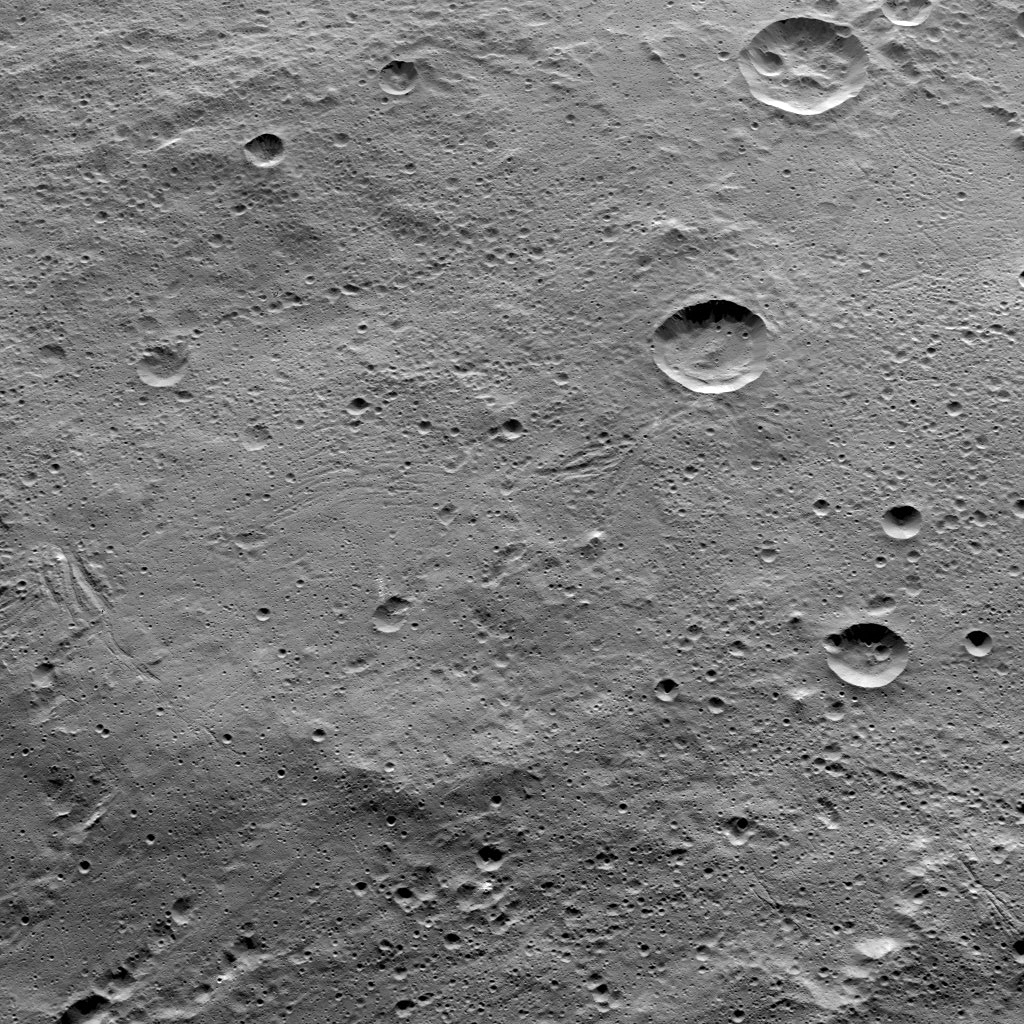

Dawn HAMO Image 87

This image of Ceres, taken by NASA’s Dawn spacecraft, shows terrain in the southern hemisphere within the large crater called Yalode (160 miles, or 260 kilometers across). Many small-scale, linear troughs, in a variety of orientations, are apparent across this landscape.

The prominent crater at top-right is called Lono (12 miles, 20 kilometers wide). The crater directly below it is called Besua (11 miles, 17 kilometers wide).

The image is centered at approximately 44 degrees south latitude, 300 degrees east latitude. Dawn took this image from an altitude of 915 miles (1,470 kilometers) during the mission’s High Altitude Mapping Orbit (HAMO) phase on Oct. 14, 2015. Image resolution is 450 feet (140 meters) per pixel.

Dawn’s mission is managed by JPL for NASA’s Science Mission Directorate in Washington. Dawn is a project of the directorate’s Discovery Program, managed by NASA’s Marshall Space Flight Center in Huntsville, Alabama. UCLA is responsible for overall Dawn mission science. Orbital ATK, Inc., in Dulles, Virginia, designed and built the spacecraft. The German Aerospace Center, the Max Planck Institute for Solar System Research, the Italian Space Agency and the Italian National Astrophysical Institute are international partners on the mission team.

Credit: NASA/JPL-Caltech/UCLA/MPS/DLR/IDA